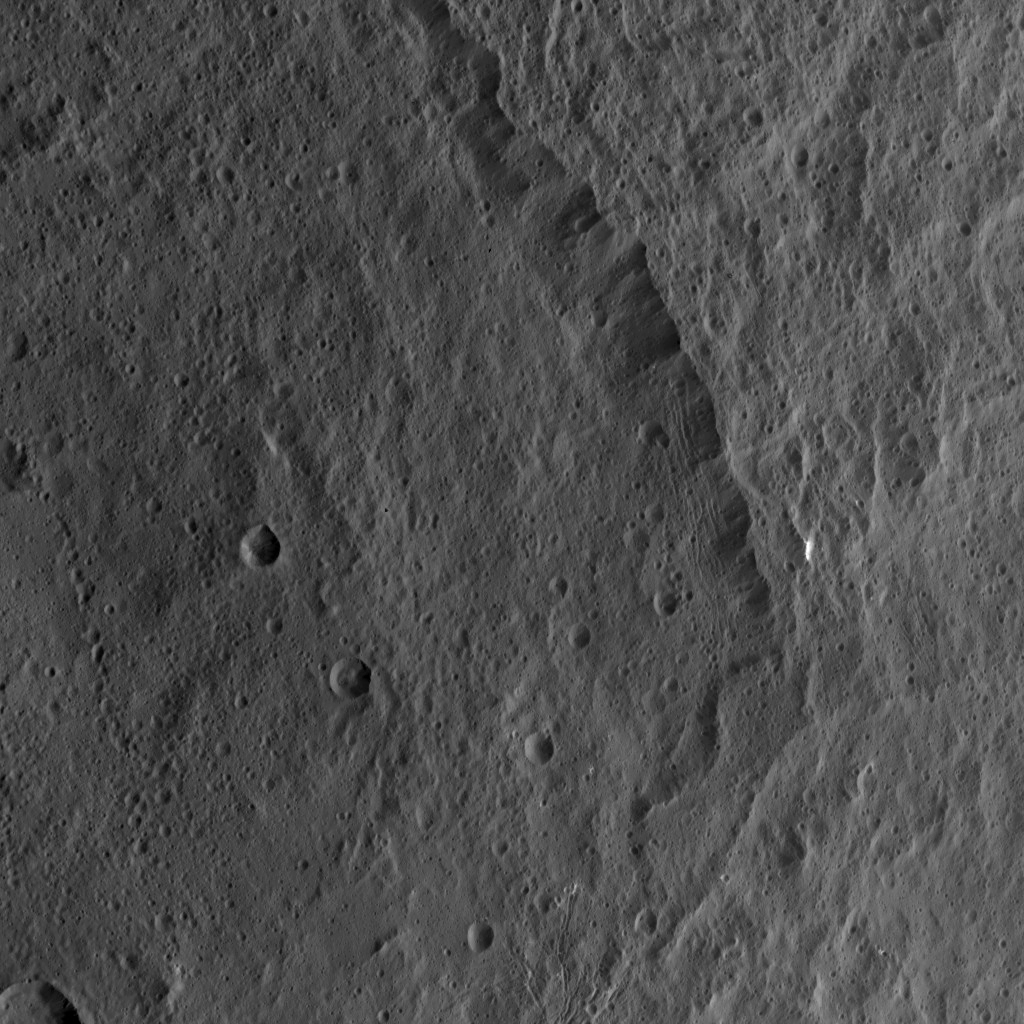

Dawn HAMO Image 68

This view from NASA’s Dawn spacecraft shows the rim of the large impact feature named Yalode in the southern mid-latitudes on dwarf planet Ceres. Linear, roughly parallel features are visible in the crater wall.

Dawn took this image on Oct. 14, 2015, from an altitude of 915 miles (1,470 kilometers). It has a resolution of 450 feet (140 meters) per pixel.

Dawn’s mission is managed by JPL for NASA’s Science Mission Directorate in Washington. Dawn is a project of the directorate’s Discovery Program, managed by NASA’s Marshall Space Flight Center in Huntsville, Alabama. UCLA is responsible for overall Dawn mission science. Orbital ATK, Inc., in Dulles, Virginia, designed and built the spacecraft. The German Aerospace Center, the Max Planck Institute for Solar System Research, the Italian Space Agency and the Italian National Astrophysical Institute are international partners on the mission team.

Credit: NASA/JPL-Caltech/UCLA/MPS/DLR/IDA